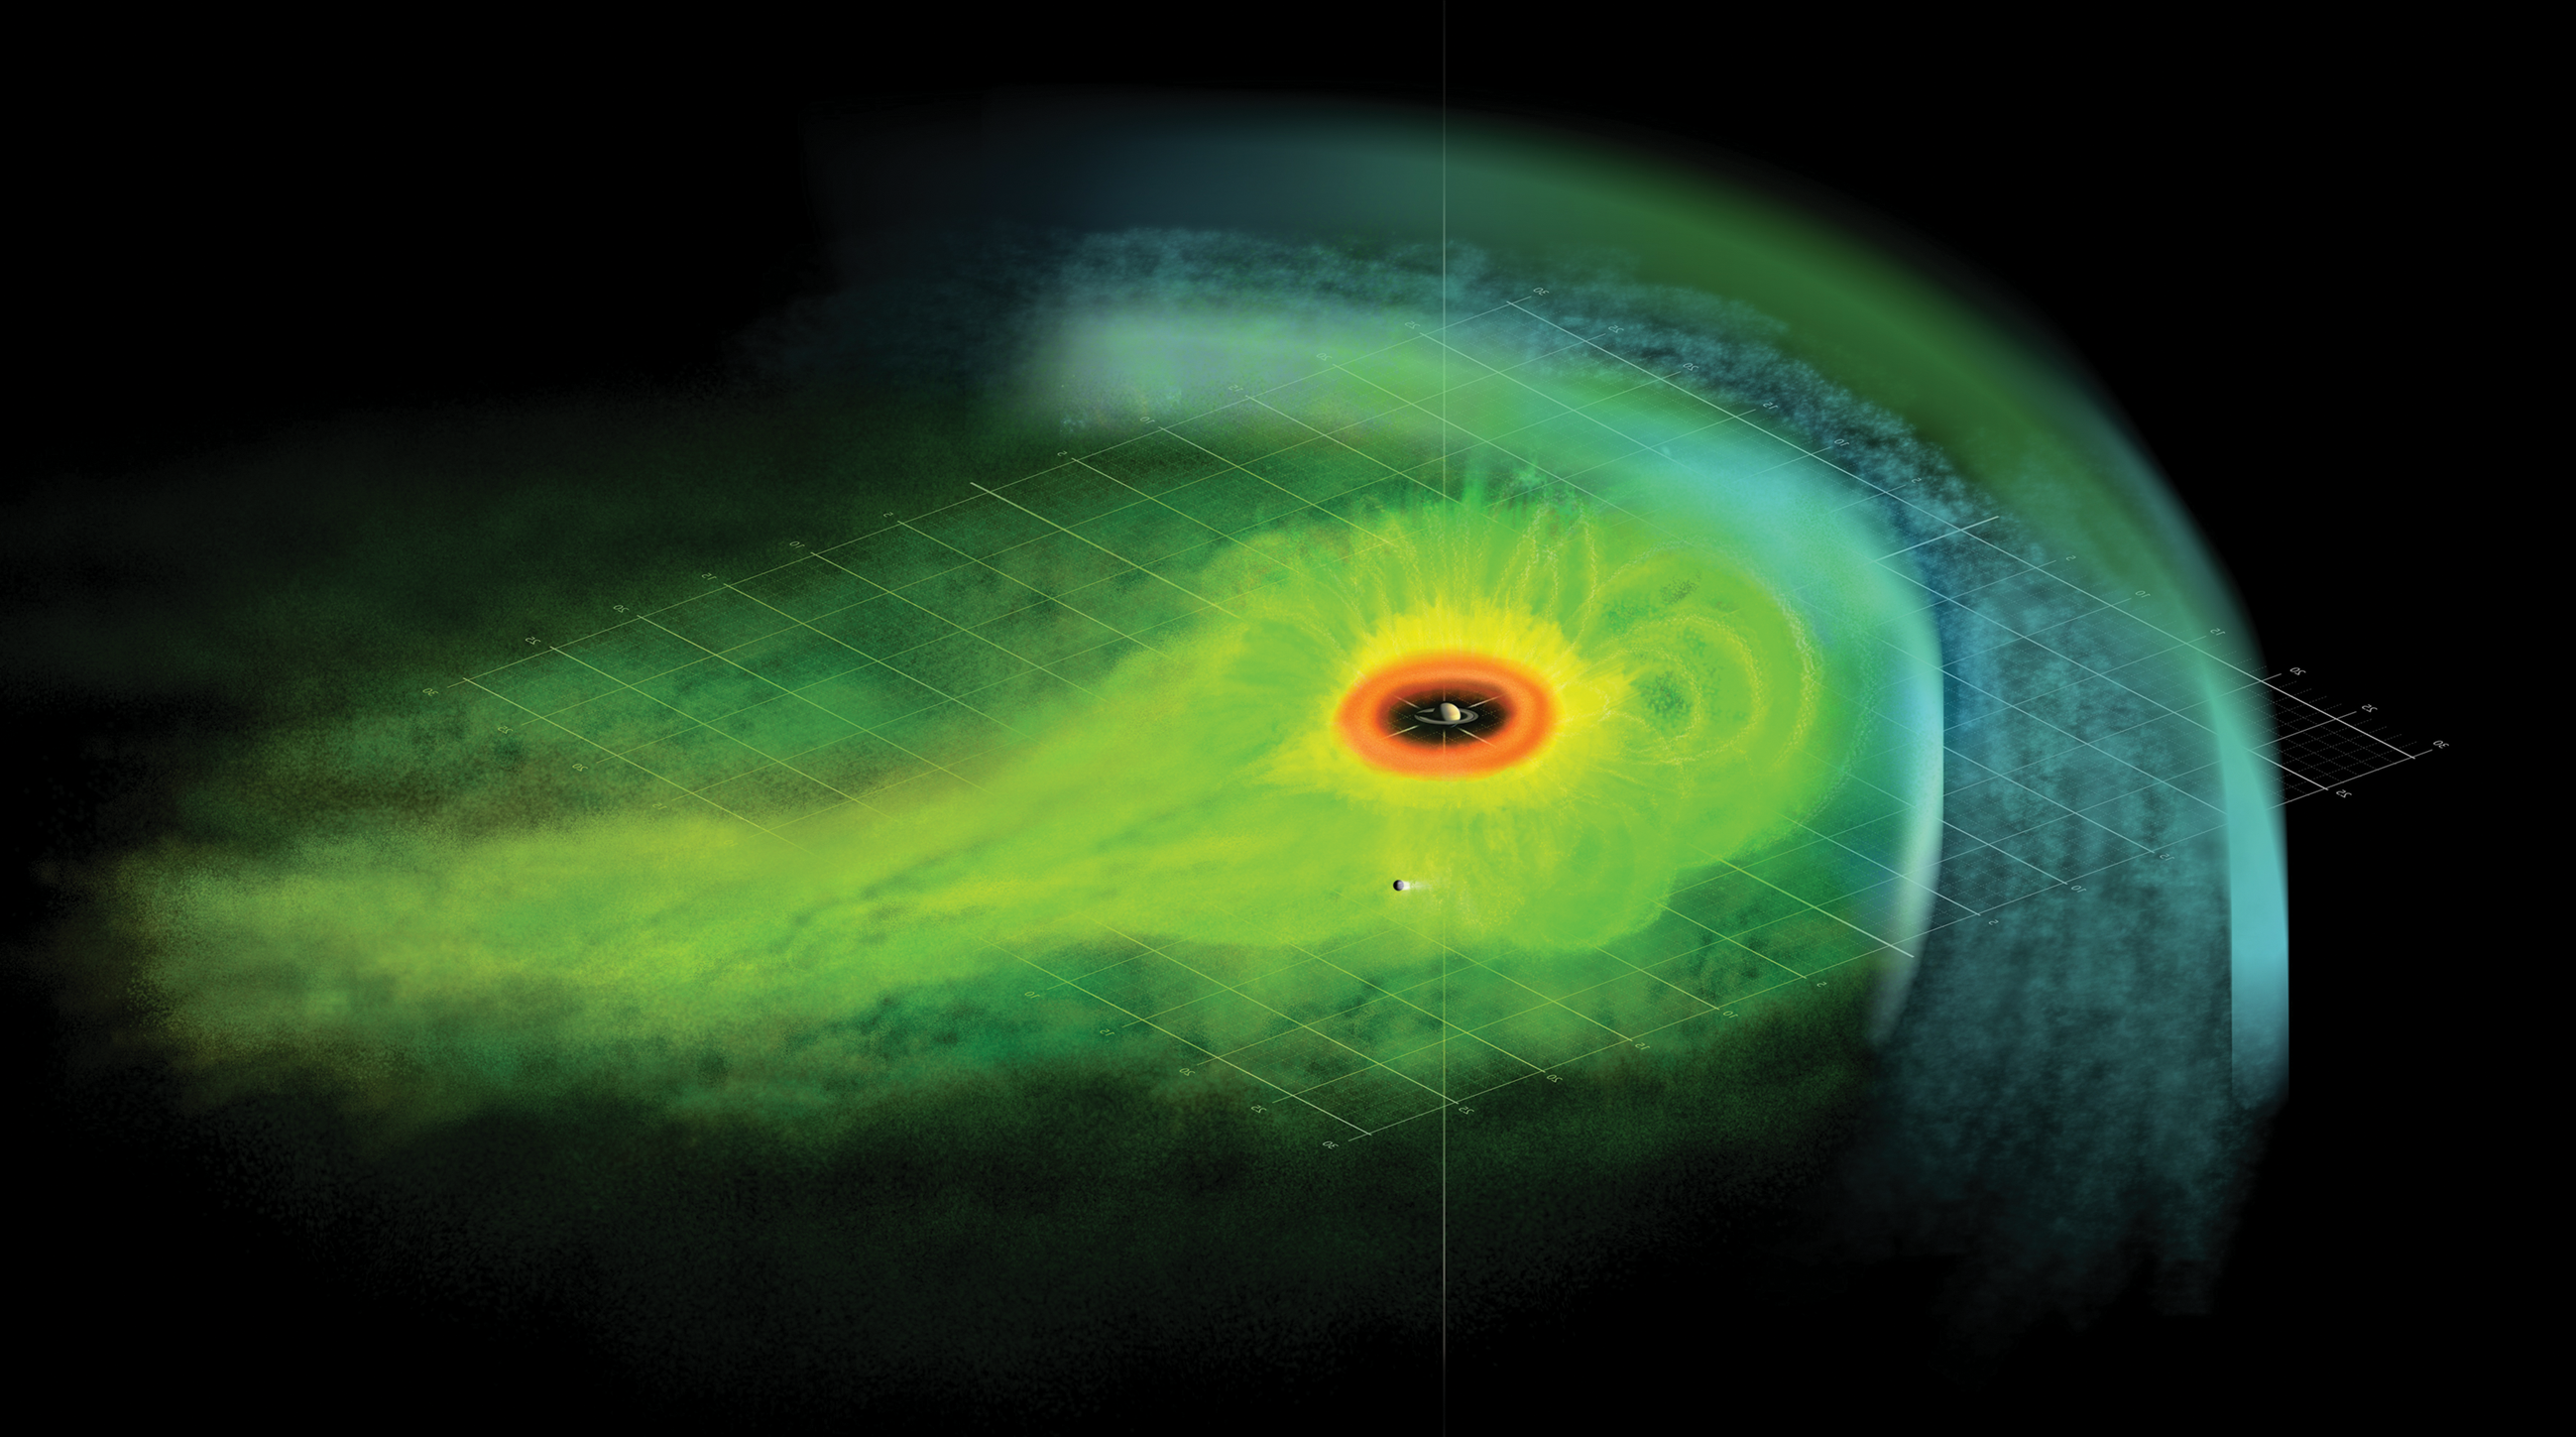

Artist Concept of Particle Population in Saturn’s Magnetosphere

Artist Concept of Particle Population in Saturn’s Magnetosphere

This is an artist’s concept of the Saturnian plasma sheet based on data from Cassini magnetospheric imaging instrument. It shows Saturn’s embedded “ring current,” an invisible ring of energetic ions trapped in the planet’s magnetic field.

Saturn is at the center, with the red “donut” representing the distribution of dense neutral gas outside Saturn’s icy rings. Beyond this region, energetic ions populate the plasma sheet to the dayside magnetopause filling the faintly sketched magnetic flux tubes to higher latitudes and contributing to the ring current. The plasma sheet thins gradually toward the nightside. The view is from above Saturn’s equatorial plane, which is represented by grid lines. The moon Titan’s location is shown for scale. The location of the bow shock is marked, as is the flow of the deflected solar wind in the magnetosheath.

The Cassini-Huygens mission is a cooperative project of NASA, the European Space Agency and the Italian Space Agency. The Jet Propulsion Laboratory, a division of the California Institute of Technology in Pasadena, manages the mission for NASA’s Science Mission Directorate, Washington, D.C. The Cassini orbiter was designed, developed and assembled at JPL. The magnetospheric imaging instrument was designed, built and is operated by an international team lead by the Applied Physics Laboratory of the Johns Hopkins University, Laurel, Md.

Credit: NASA/JPL/JHUAPL